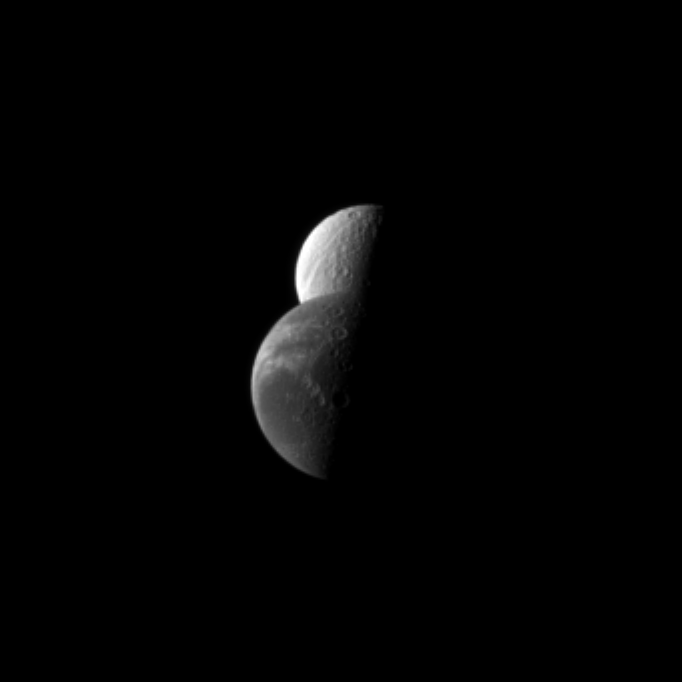

Dione Sliding By Tethys

Saturn’s moon Dione passes by the moon Tethys in this Cassini spacecraft depiction of a “mutual event.” Mutual events occur when, from the vantage point of Cassini, one moon appears to pass close to or in front of another moon.

Mutual event observations help scientists refine their understanding of the orbits of Saturn’s moons. See PIA11692 to watch a movie of a mutual event. Lit terrain seen here is on Saturn-facing, trailing hemisphere side of both Tethys (1,062 kilometers, or 660 miles across) and Dione (1,123 kilometers, or 698 miles across).

The image was taken in visible green light with the Cassini spacecraft narrow-angle camera on March 26, 2010. The view was obtained at a distance of approximately 2 million kilometers (1.2 million miles) from Dione and 2.4 million kilometers (1.5 million miles) from Tethys. Image scale in the original image was 12 kilometers (7 miles) per pixel on Dione and 14 kilometers (9 miles) per pixel on Tethys. The image was contrast enhanced and magnified by a factor of two to enhance the visibility of surface features.

The Cassini-Huygens mission is a cooperative project of NASA, the European Space Agency and the Italian Space Agency. The Jet Propulsion Laboratory, a division of the California Institute of Technology in Pasadena, manages the mission for NASA’s Science Mission Directorate, Washington, D.C. The Cassini orbiter and its two onboard cameras were designed, developed and assembled at JPL. The imaging operations center is based at the Space Science Institute in Boulder, Colo.

Credit: NASA/JPL/Space Science Institute